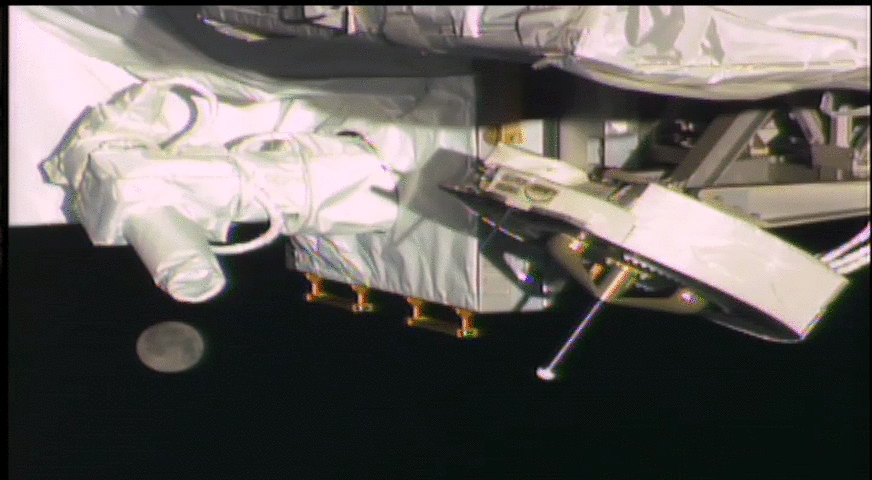

OPALS and the Moon

This animated GIF shows Earth’s moon moving below NASA’s OPALS laser instrument as seen by a robotic camera on the exterior of the International Space Station.

OPALS is the Optical Payload for Lasercomm Science, a technology demonstration that NASA uses to beam video from space to ground via laser. OPALS’ optical gimbal transceiver, an optical head that contains an uplink camera and laser collimator for the downlink, is the white hardware on the left side of the image.

OPALS is an important step in changing the way NASA communicates with future spacecraft. The data rates for optical communication are 10 to 1,000 times higher than rate for radio frequencies.

The images used to create this GIF were taken in May 2014, shortly after OPALS’ installation on the space station.

OPALS is a partnership between NASA’s Jet Propulsion Laboratory, Pasadena, Calif.; the International Space Station Program (Johnson Space Center, Houston; Kennedy Space Center, Fla., Marshall Space Flight Center, Huntsville, AL) and the Advanced Exploration Systems Program (NASA HQ).

Credit: NASA/JPL-Caltech